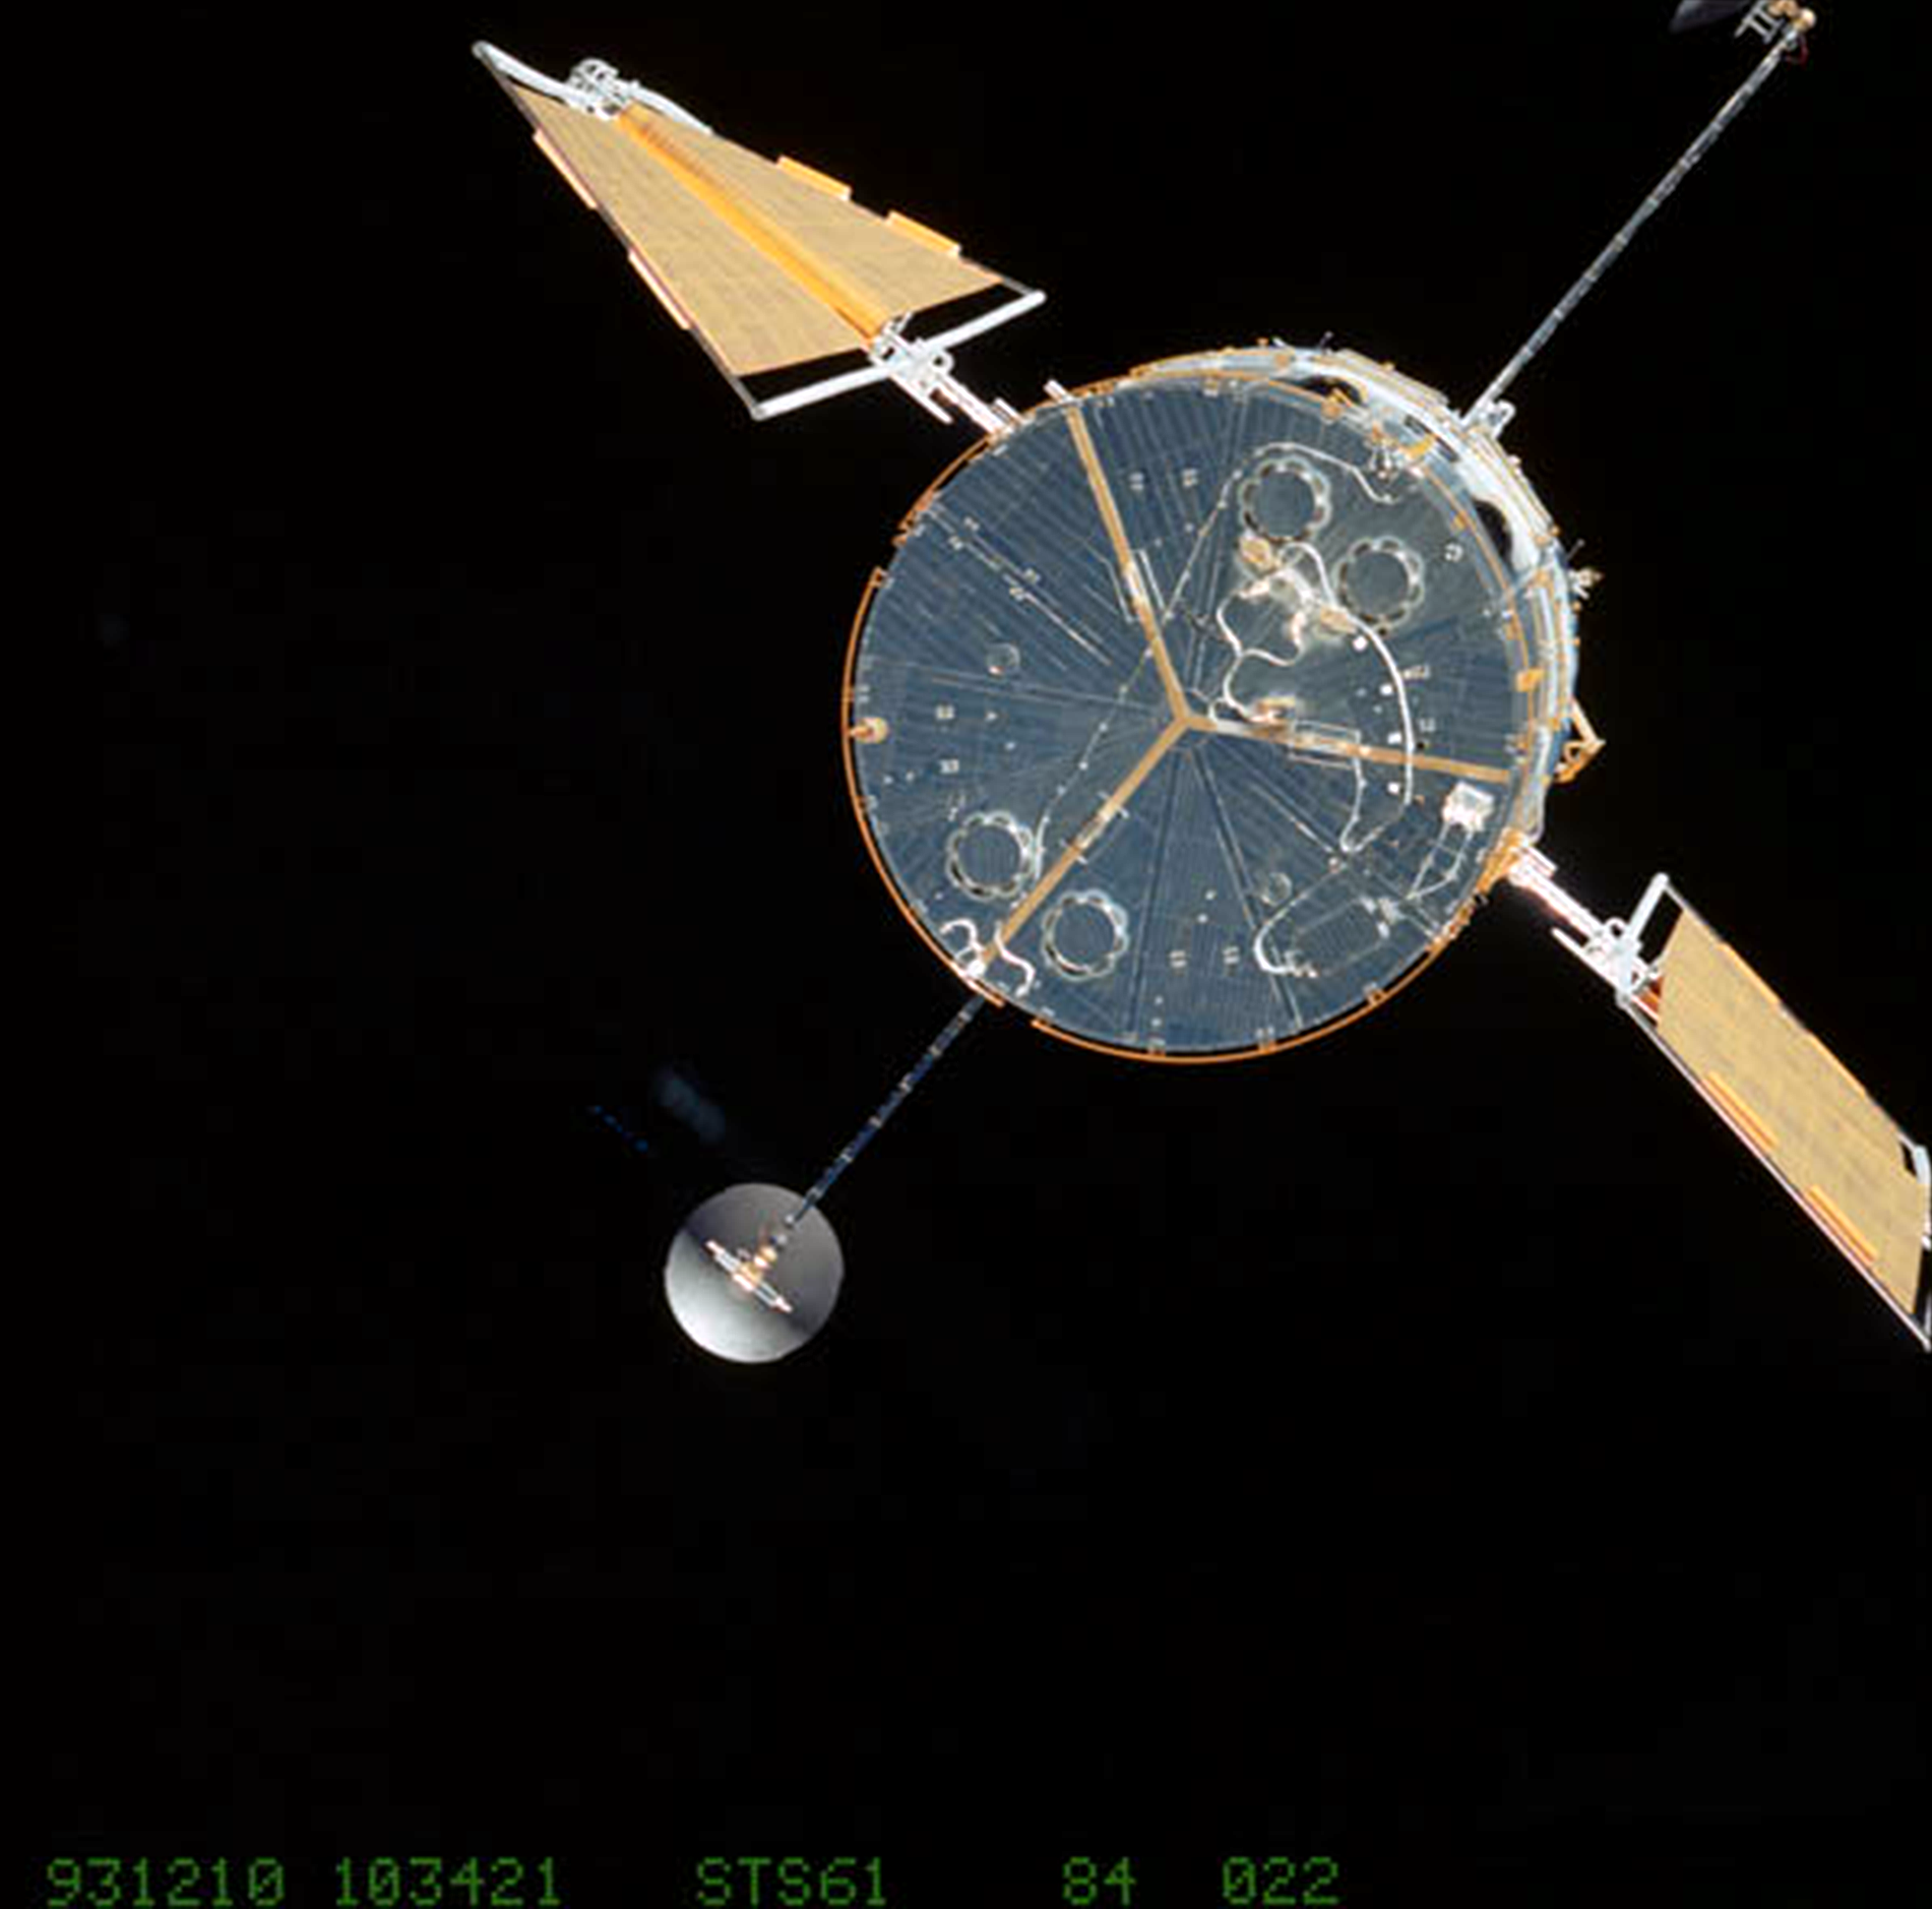

Hubble at the Close of Servicing Mission 1 (1993)

Hubble, upon release from shuttle Endeavour at the completion of Servicing Mission 1 (SM1, STS-61) housed the new WFPC2 camera and second generation solar arrays.

Credit: NASA